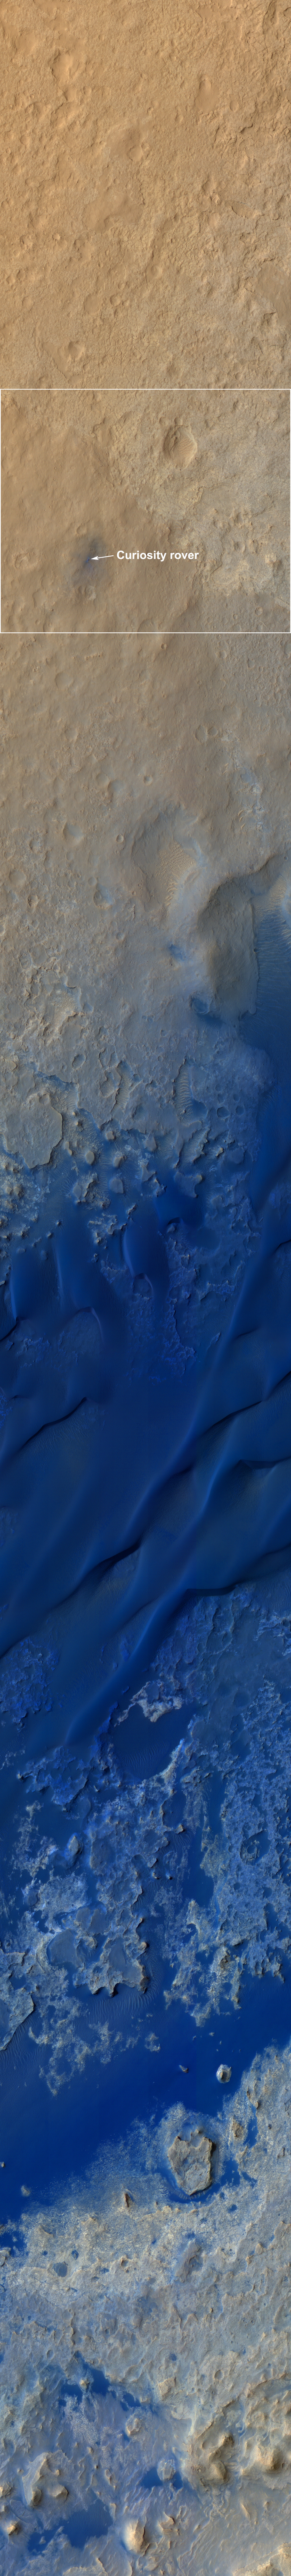

A Whole New World for Curiosity

This color-enhanced view — taken by the High Resolution Imaging Science Experiment (HiRISE) on NASA’s Mars Reconnaissance Orbiter as the satellite flew overhead — shows the terrain around the rover’s landing site within Gale Crater on Mars. Colors were enhanced to bring out subtle differences, showing that the landing region is not as colorful as regions to the south, closer to Mount Sharp, where Curiosity will eventually explore. In reality, the blue colors are more gray.

The rover itself is seen as the circular object, with the blast pattern from its descent stage seen as relatively blue colors.

The dark dune fields lying between the rover and Mount Sharp can be seen in the lower portion of the picture. Mount Sharp is out of view, below the image frame. The rover is about 980 feet (300 meters) from the bottom of the picture.

This image was acquired six days after Curiosity landed at an angle of 30 degrees from straight down, looking west. Another image looking more directly down will be acquired in five days, completing a stereo pair along with this image.

The scale of this image cutout is about 24 inches (62 centimeter) per pixel.

HiRISE is one of six instruments on NASA’s Mars Reconnaissance Orbiter. The University of Arizona, Tucson, operates the orbiter’s HiRISE camera, which was built by Ball Aerospace & Technologies Corp., Boulder, Colo. NASA’s Jet Propulsion Laboratory, a division of the California Institute of Technology in Pasadena, manages the Mars Reconnaissance Orbiter Project for NASA’s Science Mission Directorate, Washington. Lockheed Martin Space Systems, Denver, built the spacecraft.

Credit: NASA/JPL-Caltech/University of Arizona